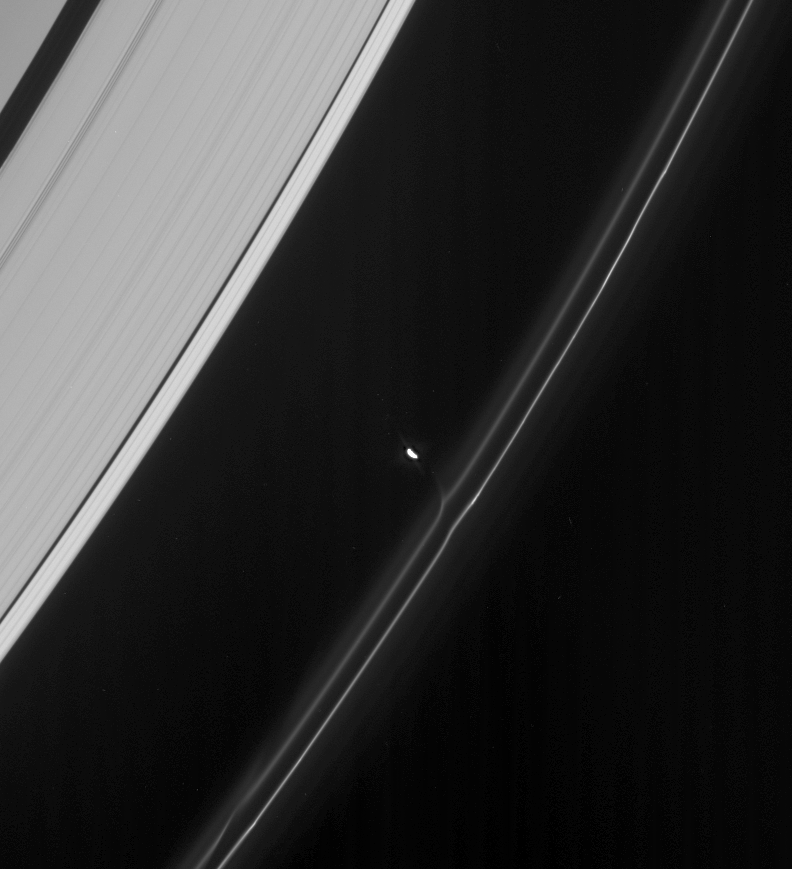

Moon at Work

Prometheus draws material from the F ring along an invisible thread of gravity. Near lower left is an identical feature the moon created on a previous pass near the ring.

Prometheus (102 kilometers, or 63 miles across) is overexposed in this image, which was taken as part of a sequence designed to help refine scientists’ understanding of the orbits of Saturn’s small moons.

This view looks toward the unlit side of the rings from about 41 degrees above the ringplane.

The image was taken in visible light with the Cassini spacecraft narrow-angle camera on March 14, 2007 at a distance of approximately 1.8 million kilometers (1.1 million miles) from Prometheus. Image scale is 11 kilometers (7 miles) per pixel.

The Cassini-Huygens mission is a cooperative project of NASA, the European Space Agency and the Italian Space Agency. The Jet Propulsion Laboratory, a division of the California Institute of Technology in Pasadena, manages the mission for NASA’s Science Mission Directorate, Washington, D.C. The Cassini orbiter and its two onboard cameras were designed, developed and assembled at JPL. The imaging operations center is based at the Space Science Institute in Boulder, Colo.

Credit: NASA/JPL/Space Science Institute